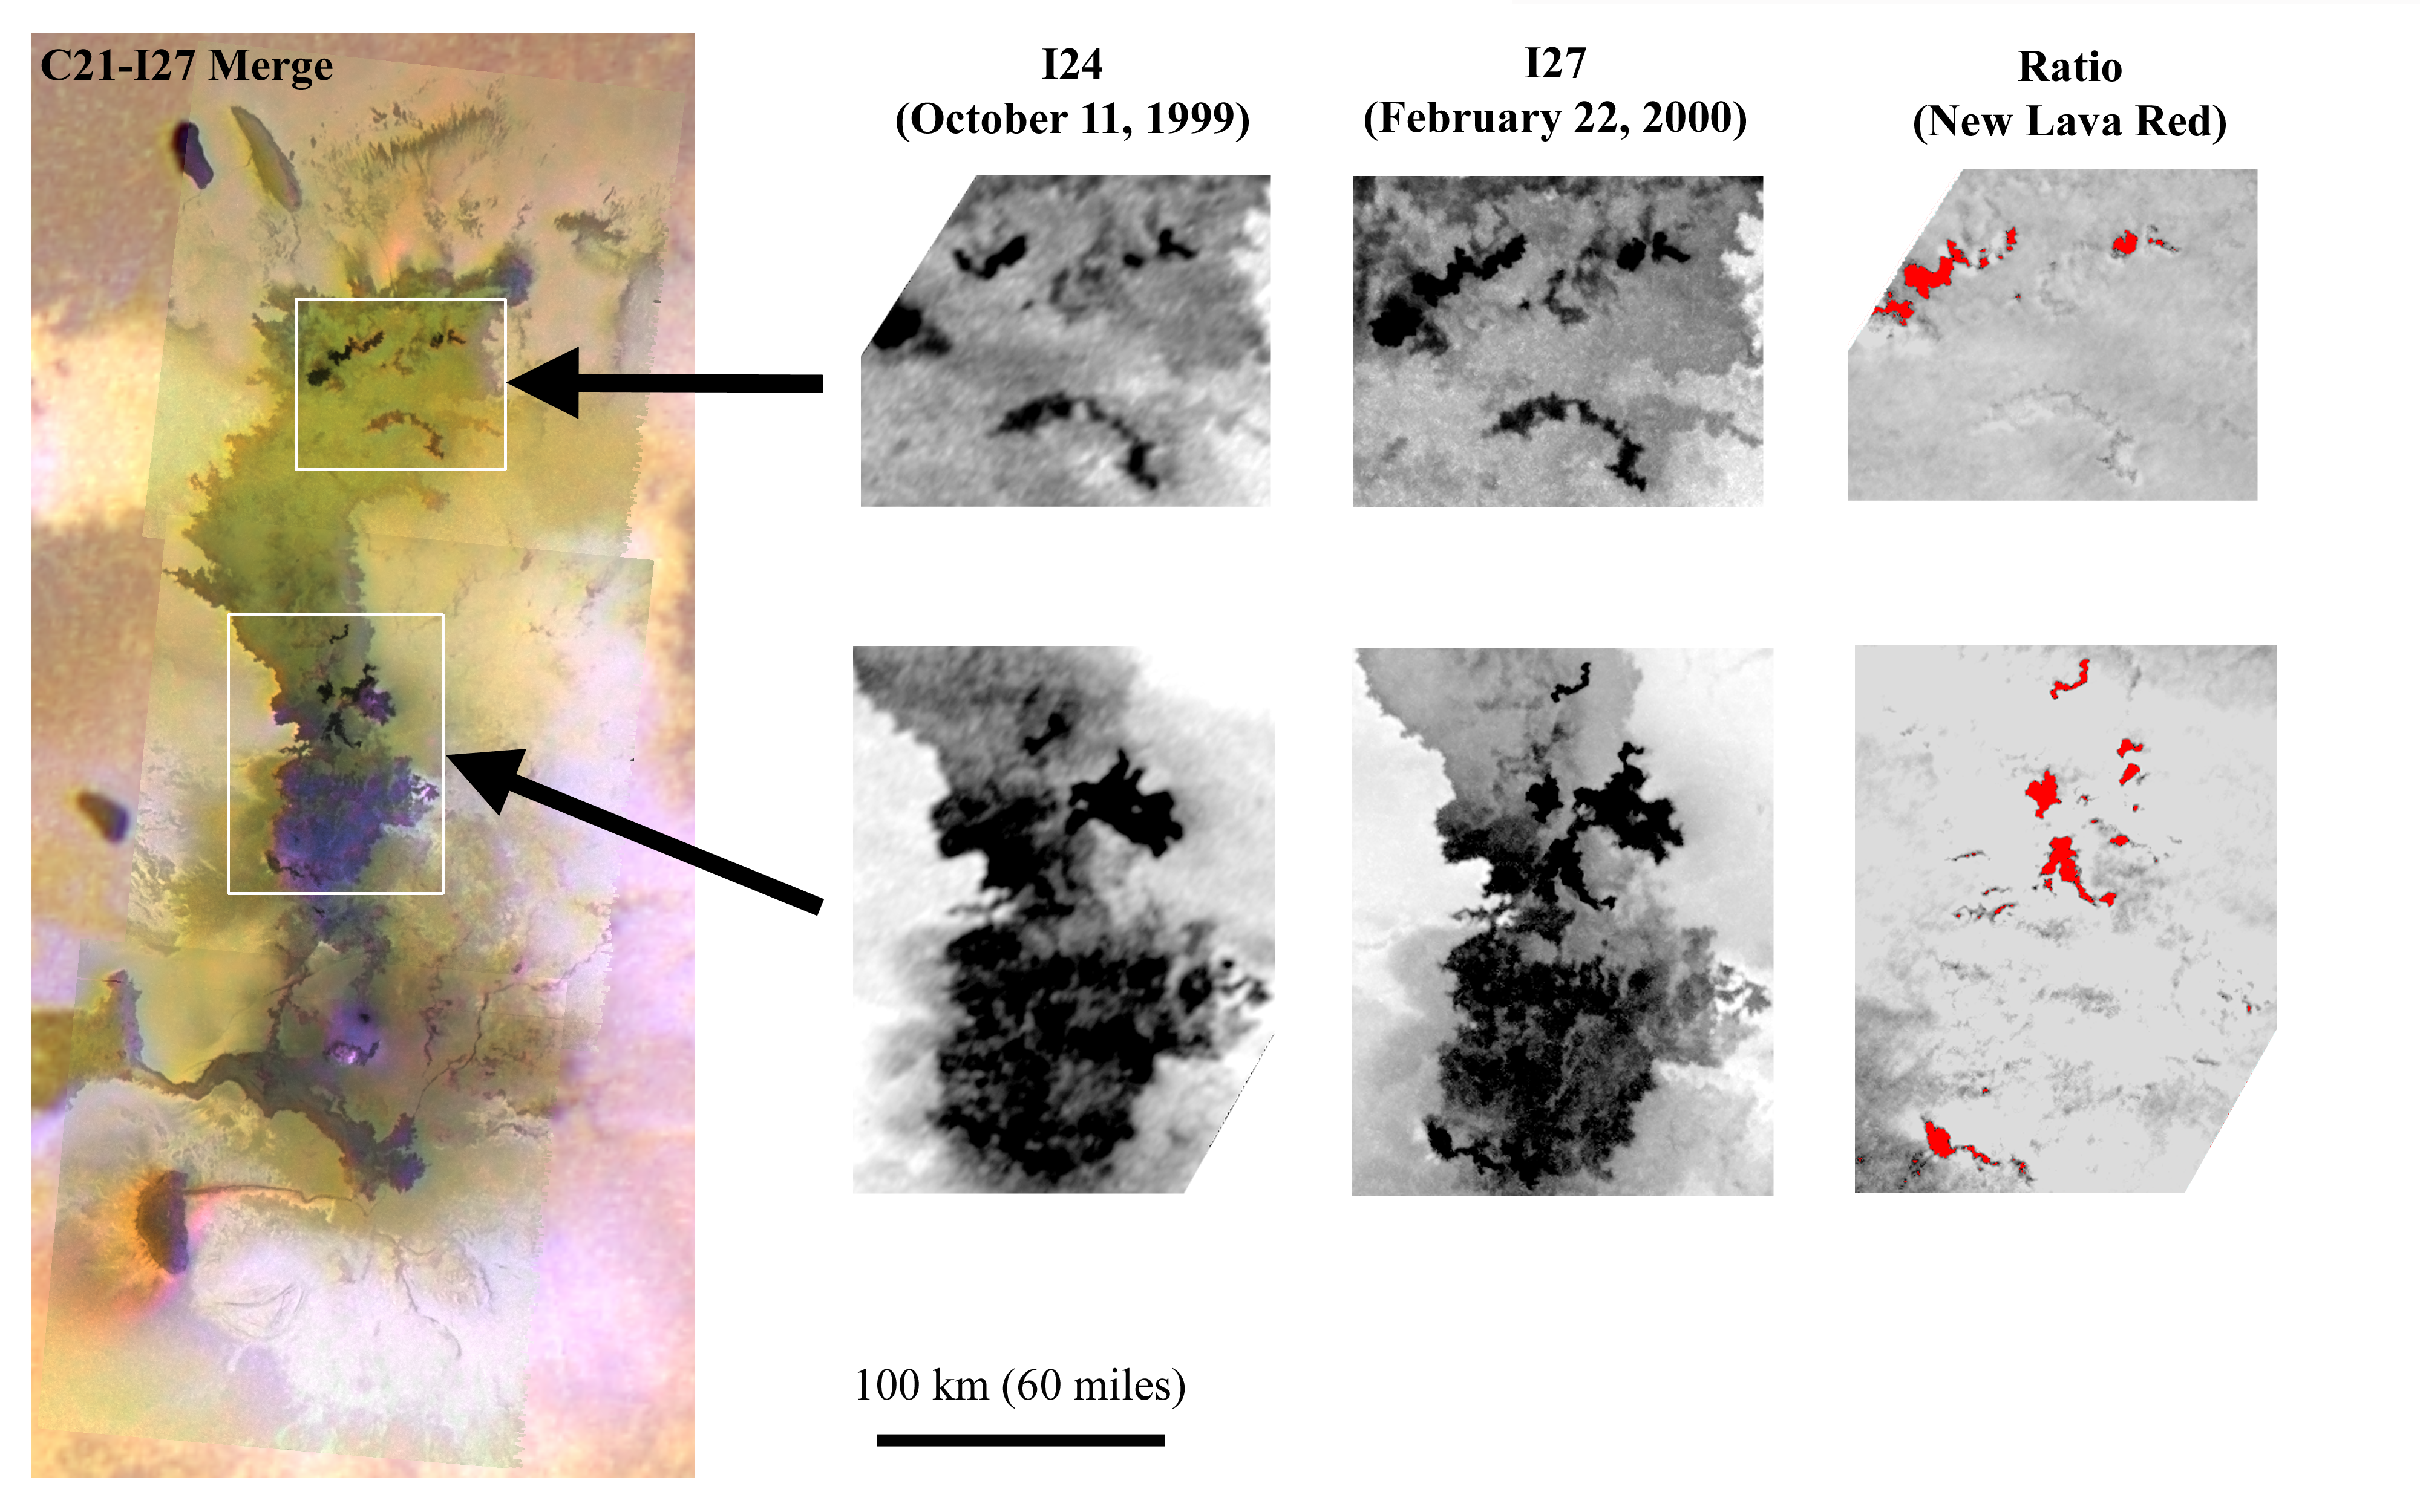

Amirani’s Big Lava Flow on Io

These images from NASA’s Galileo spacecraft show changes in the largest active field lava flows in the solar system, the Amirani lava flow on Jupiter’s moon Io. Scientists have identified 23 distinct new flows by comparing the two images taken 134 days apart, on Oct. 11, 1999, and Feb. 22, 2000.

The Amirani lava-flow field spans more than 300 kilometers (190 miles). Individual flows within it are each several kilometers or miles long, which is about the size of the entire active eruption on Kilauea, Hawaii. In total, the new lava flows at Amirani covered about 620 square kilometers (240 square miles) of Io in less than five months. By comparison, Kilauea covered only about 10 square kilometers (4 square miles) in the same time. Amirani is huge even when compared to other Ionian lava flows: The Prometheus lava flow field covered only about 60square kilometers (24 square miles) during this time.

Galileo scientists are studying Amirani to understand how such large lava flows are created. The last eruption this size on Earth happened about 15 million years ago along the Columbia River in what is now the state of Washington. Many scientists thought that such long lava flows were formed in violent volcanic outbursts. However, the eruption observed at Amirani is relatively calm, despite the fact that over 100 tons of lava are disgorged every second. Galileo’s observations of Io indicate that huge, ancient lava flows on the Earth, such as the Columbia River flood basalts, could also have formed in relatively tranquil eruptions.

The color image on the left is a composite of black-and-white images collected on Feb. 22, 2000, at a resolution of 210 meters (690 feet) per picture element, and color images collected on June 30, 1999, at 1.3 kilometers (0.8 mile) per picture element. The white boxes and arrows show the locations of the areas analyzed in detail on the right. The left-hand pair of black-and-white images, labeled I24, are parts of a mosaic collected on Oct. 11, 1999, at 500 meters (550 yards) per picture element. The center pair of images, labeled I27, shows what the same areas looked like on Feb. 22, 2000. These later images are about twice as sharp as the earlier images, making some features that did not change appear crisper. In order to demonstrate the real changes, the I27 images were divided by the I24 images, producing the pair of ratio images on the right. The new dark lava that erupted between October 1999 and February 2000 has been highlighted in red.

Images and data received from Galileo are posted on the Galileo mission home page at http://solarsystem.nasa.gov/galileo/. Background information and educational context for the images can be found at http://solarsystem.nasa.gov/galileo/gallery/index.cfm.

The Jet Propulsion Laboratory, a division of the California Institute of Technology in Pasadena, manages the Galileo mission for NASA’s Office of Space Science, Washington, D.C.

Credit: NASA/JPL/University of Arizona